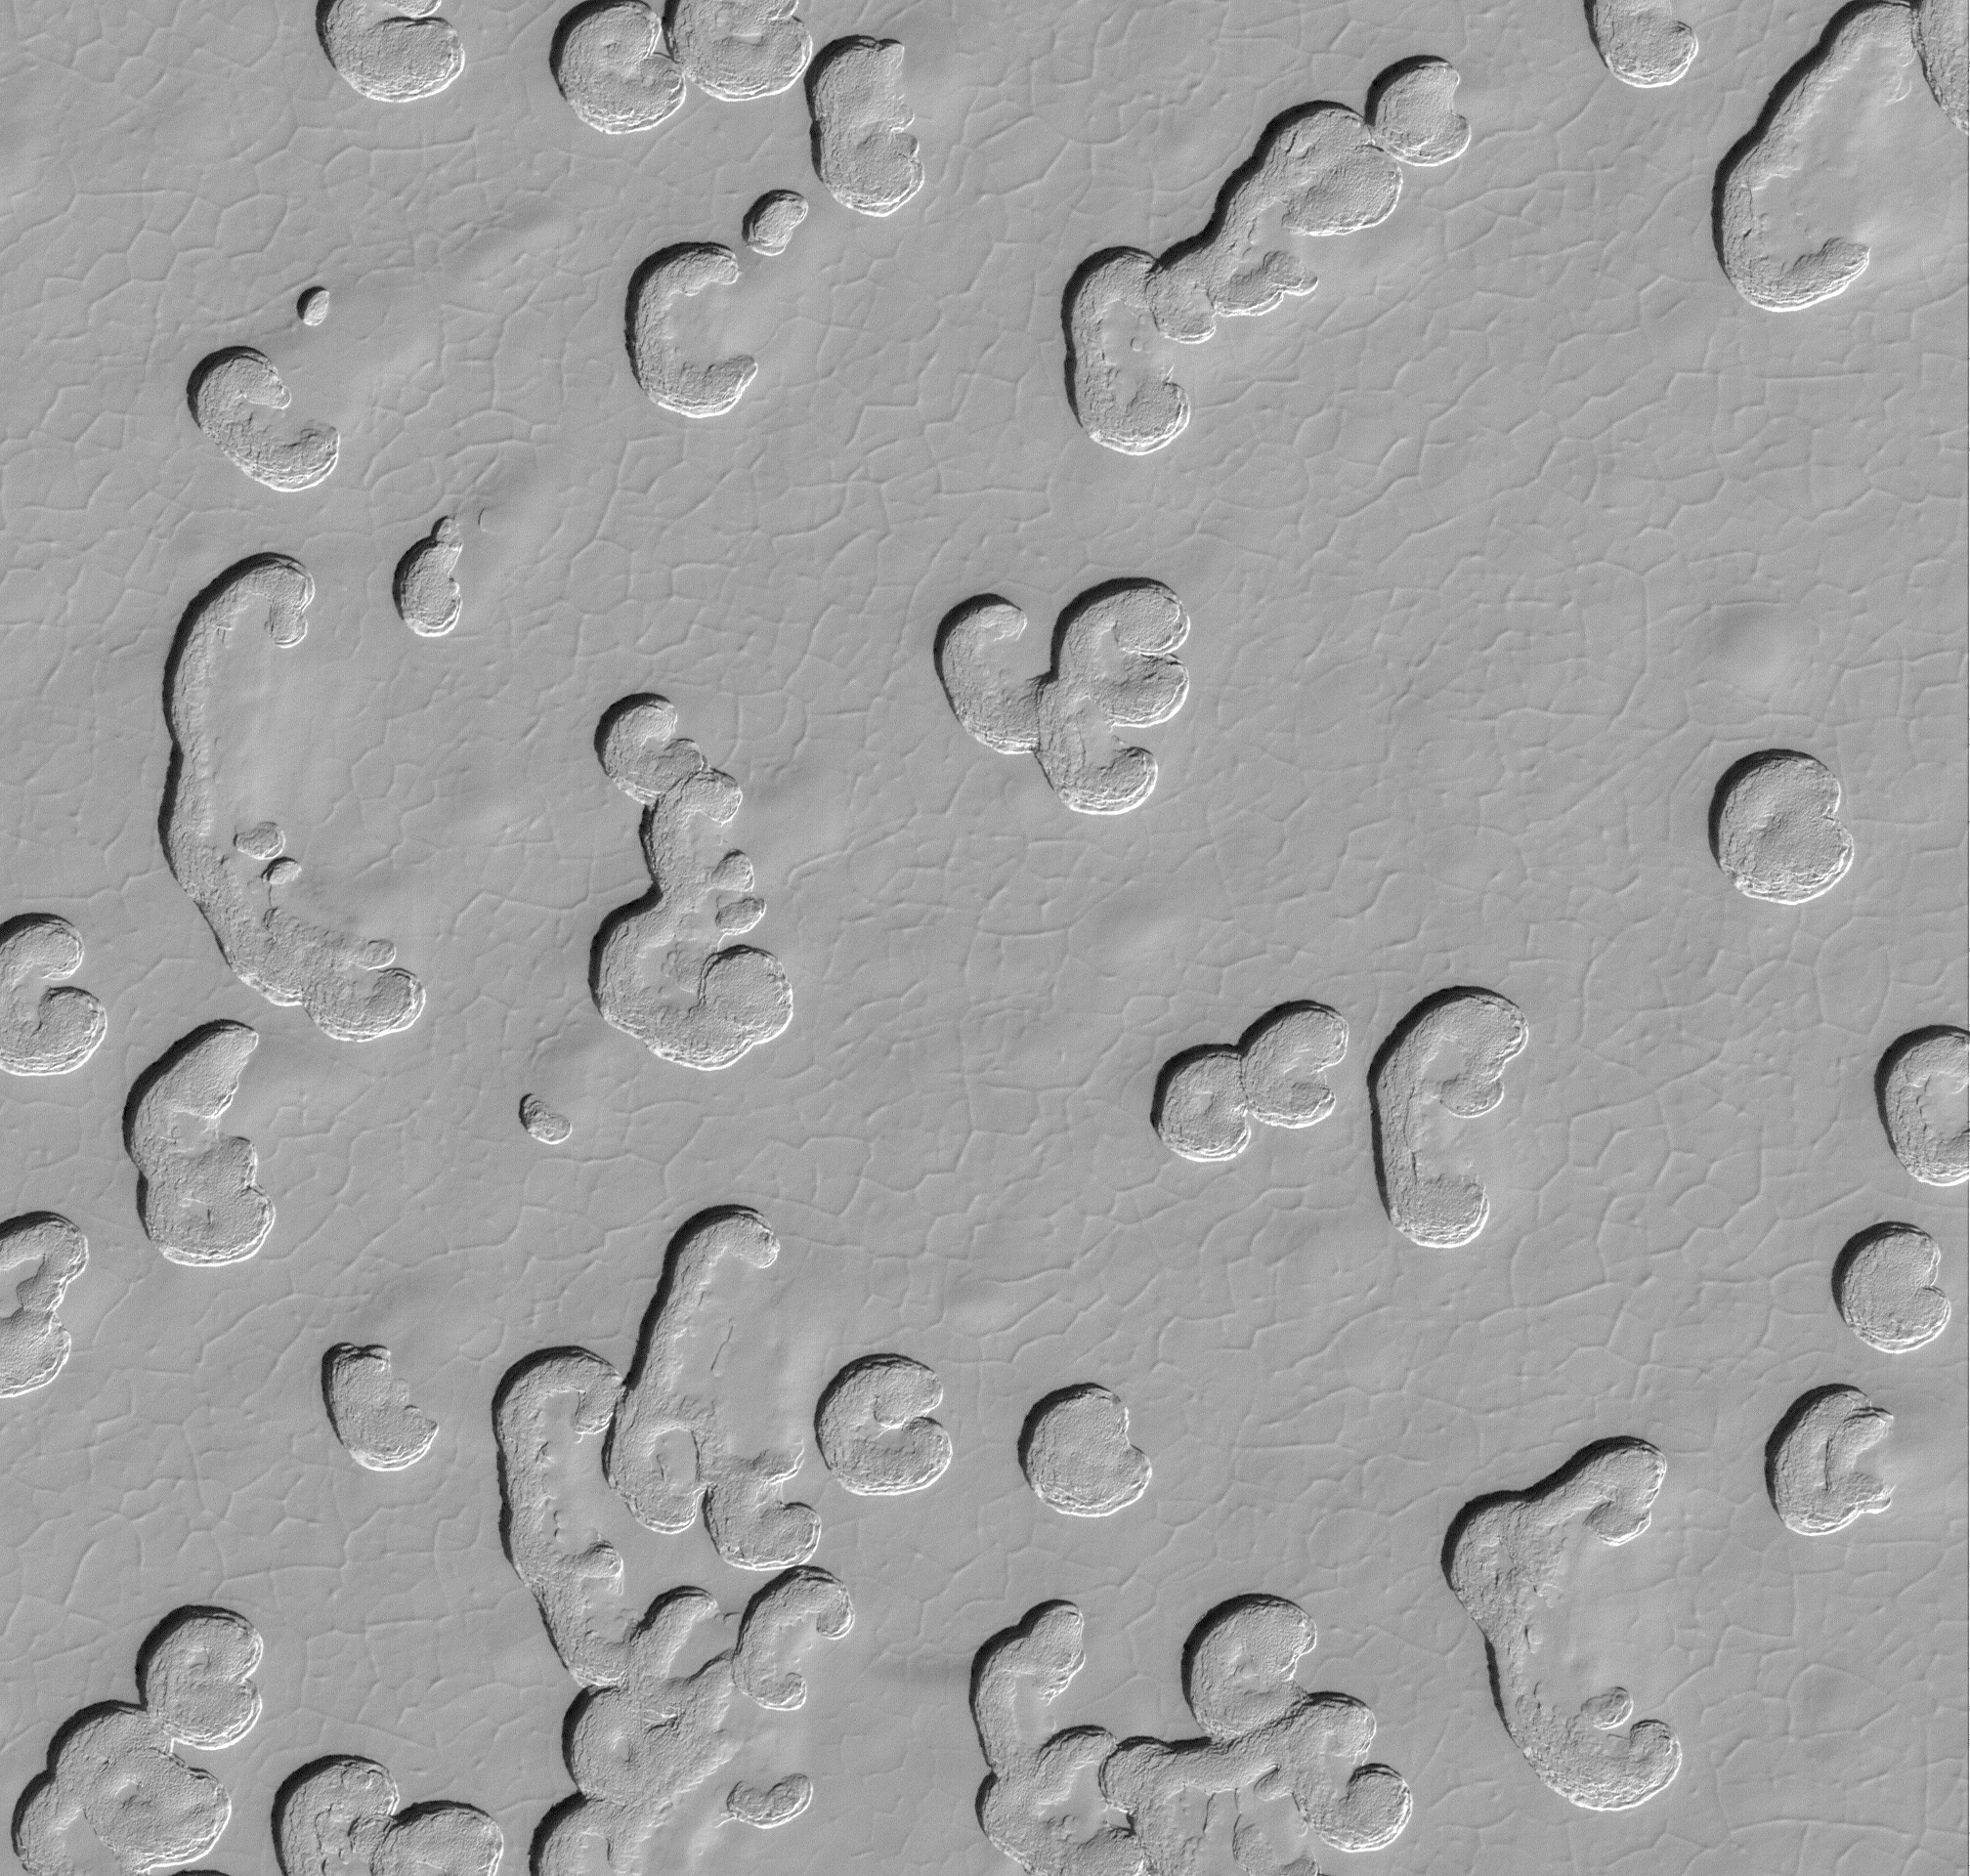

Martian South Polar Cap Close-Up

This picture, illuminated by sunlight coming from the upper left, shows some of the variety of surface textures observed on the south polar residual cap. Here, the upper surface is dotted with a combination of polygonal patterns created by shallow troughs and large, almost circular pits formed by collapse. No one knows exactly how the large arcuate and circular pits are formed, but they appear to result from collapse which means that something underneath these pits has been removed. Alternatively, the ice that makes up much of the polar material has somehow become compacted, allowing the surface to sag and create pits.

This Mars Global Surveyor (MGS) Mars Orbiter Camera (MOC) view of the south polar cap surface was obtained during southern spring on November 3, 1999. Located near 87.0°S, 5.9°W, this view covers 3 by 3 kilometers (1.9 x 1.9 miles) at 1.5 meters per pixel. The pits are only a few meters deep, at most, as determined by measuring shadows cast in them.

Malin Space Science Systems and the California Institute of Technology built the MOC using spare hardware from the Mars Observer mission. MSSS operates the camera from its facilities in San Diego, CA. The Jet Propulsion Laboratory’s Mars Surveyor Operations Project operates the Mars Global Surveyor spacecraft with its industrial partner, Lockheed Martin Astronautics, from facilities in Pasadena, CA and Denver, CO.

Credit: NASA/JPL/MSSS